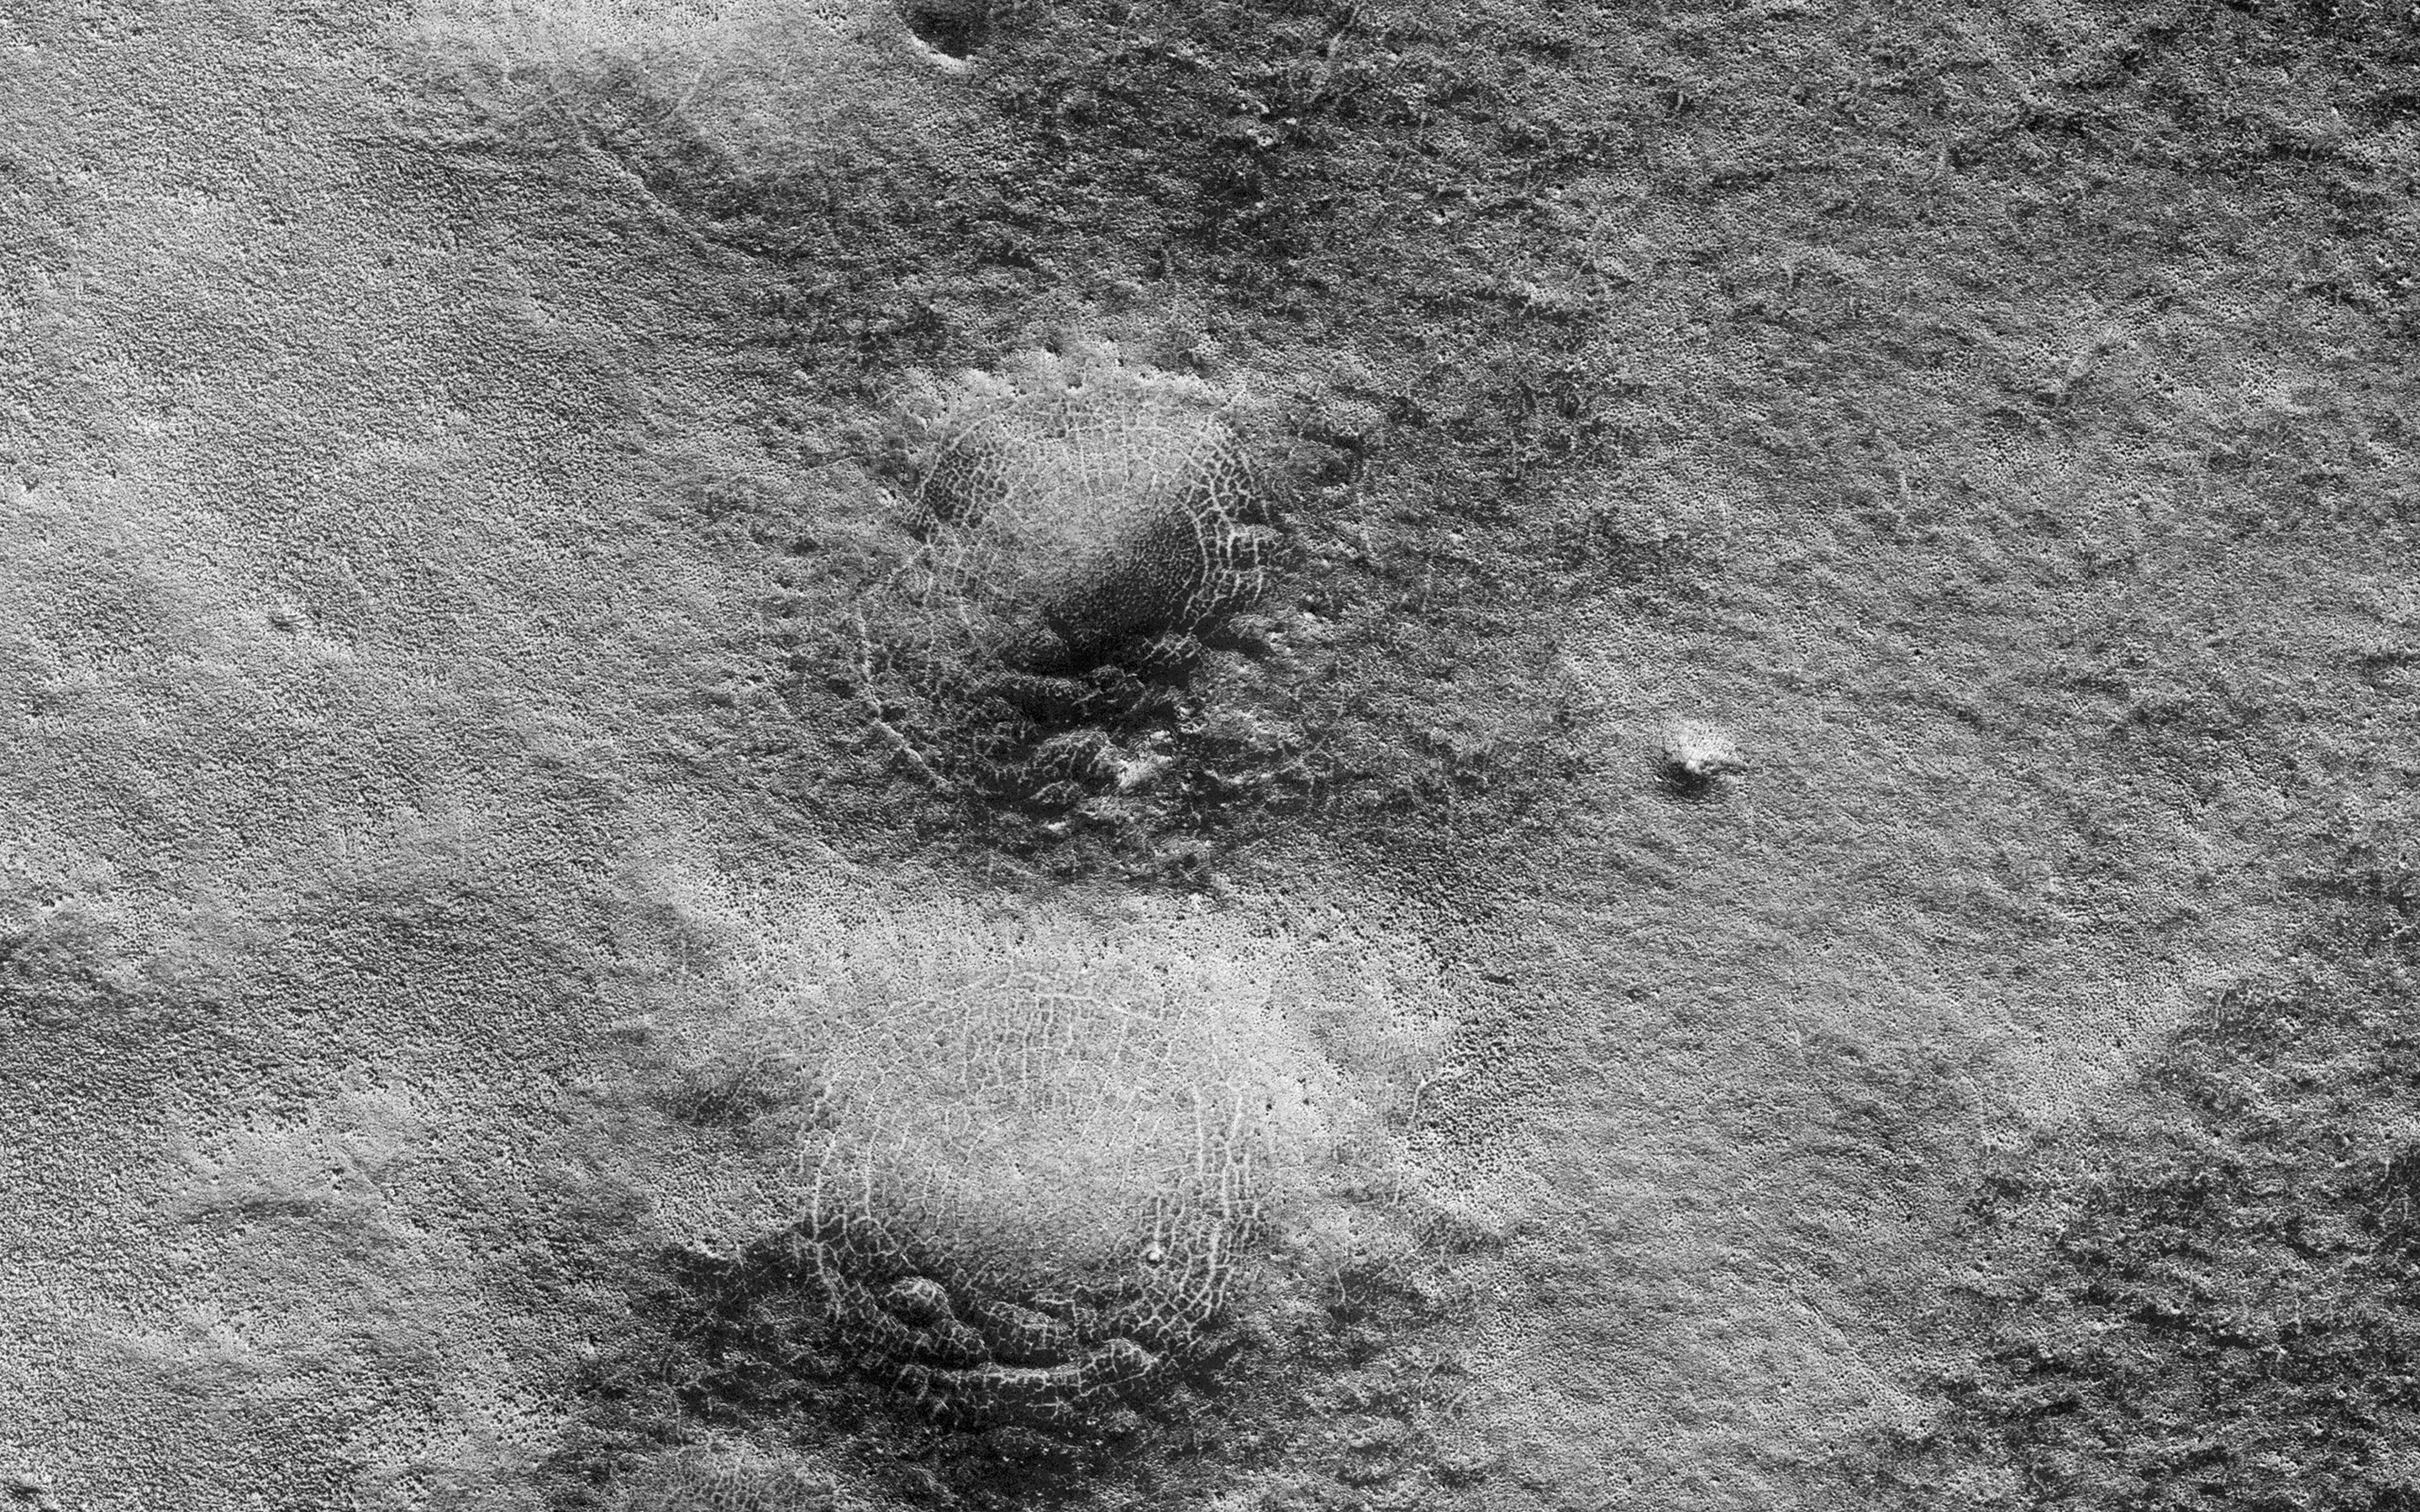

Spider Webs

This image shows a lava channel north of Kuiper Crater in the high southern latitudes just before spring equinox. It was a target suggested by members of the public, using our suggestion tool called HiWish.

The channel confluence at the top of the image illustrates interesting volcanic processes that took place long ago. However, it was the mounds on the rim of the channel to the south of the confluence that we initially found alarming. These mounds, up to 400 meters in diameter, are decorated by radial and concentric patterns that resemble spider webs.

Radial and concentric fractures are familiar from forces penetrating a brittle layer, such as a rock thrown through a glass window. These particular fractures were evidently produced by something emerging from below the brittle surface of Mars. It seems likely that ice lenses, resulting from the accumulation of ice beneath the surface, created these peculiar mounds. Ice is less dense than rock, so the buried ice rose and pushed upwards on the surface and generated these spider web-like patterns. An analogous process creates similar sized mounds in arctic tundra on Earth that are known as “pingos,” an Inuit word. The Martian fractures in this location are nowadays filled with dust instead of ice, so it is unclear how long ago this activity took place. It seems likely that these pingo-forming periglacial processes took place much more recently than the volcanic activity also evident in this region of Mars.

The University of Arizona, Tucson, operates HiRISE, which was built by Ball Aerospace & Technologies Corp., Boulder, Colo. NASA’s Jet Propulsion Laboratory, a division of the California Institute of Technology in Pasadena, manages the Mars Reconnaissance Orbiter Project for NASA’s Science Mission Directorate, Washington.

Credit: NASA/JPL-Caltech/Univ. of Arizona